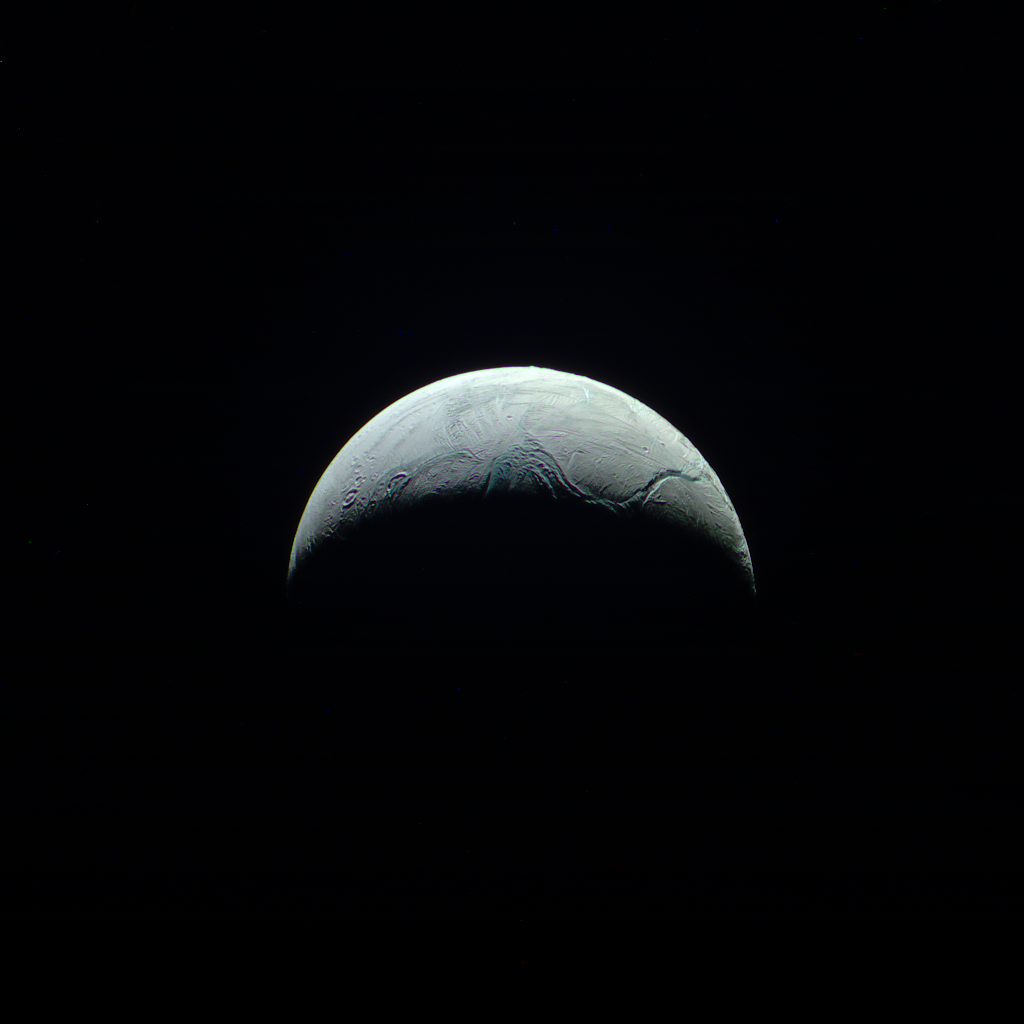

Nevertheless, It Moves

The heavens often seem vast and unchanging as seen from Earth, but movement in the skies is the norm. The relative motions of both Cassini and Enceladus over a 15-minute period create the movement seen in this movie sequence.

Cassini has monitored Enceladus (313 miles or 504 kilometers across) with a particular interest in the plumes and the geology of the south polar region for many years. Different viewing geometries give scientists different information, and the resulting animation gives us a unique “spacecraft’s eye” view of the flyby.

The movie is a composite of six images taken with the Cassini spacecraft narrow-angle camera on Aug. 1, 2017 using filters that allow infrared, green, and ultraviolet light. The image filter centered on 930 nm (IR) is red in this image, the image filter centered on the green is green, and the image filter centered on 338 nm (UV) is blue.

The view was obtained at a distance of approximately 112,000 miles (181,000 kilometers) from Enceladus. Image scale is about 0.6 mile (1 kilometer) per pixel.

The Cassini mission is a cooperative project of NASA, ESA (the European Space Agency) and the Italian Space Agency. The Jet Propulsion Laboratory, a division of Caltech in Pasadena, manages the mission for NASA’s Science Mission Directorate, Washington. The Cassini orbiter and its two onboard cameras were designed, developed and assembled at JPL. The imaging operations center is based at the Space Science Institute in Boulder, Colorado.

Credit: NASA/JPL-Caltech/Space Science Institute